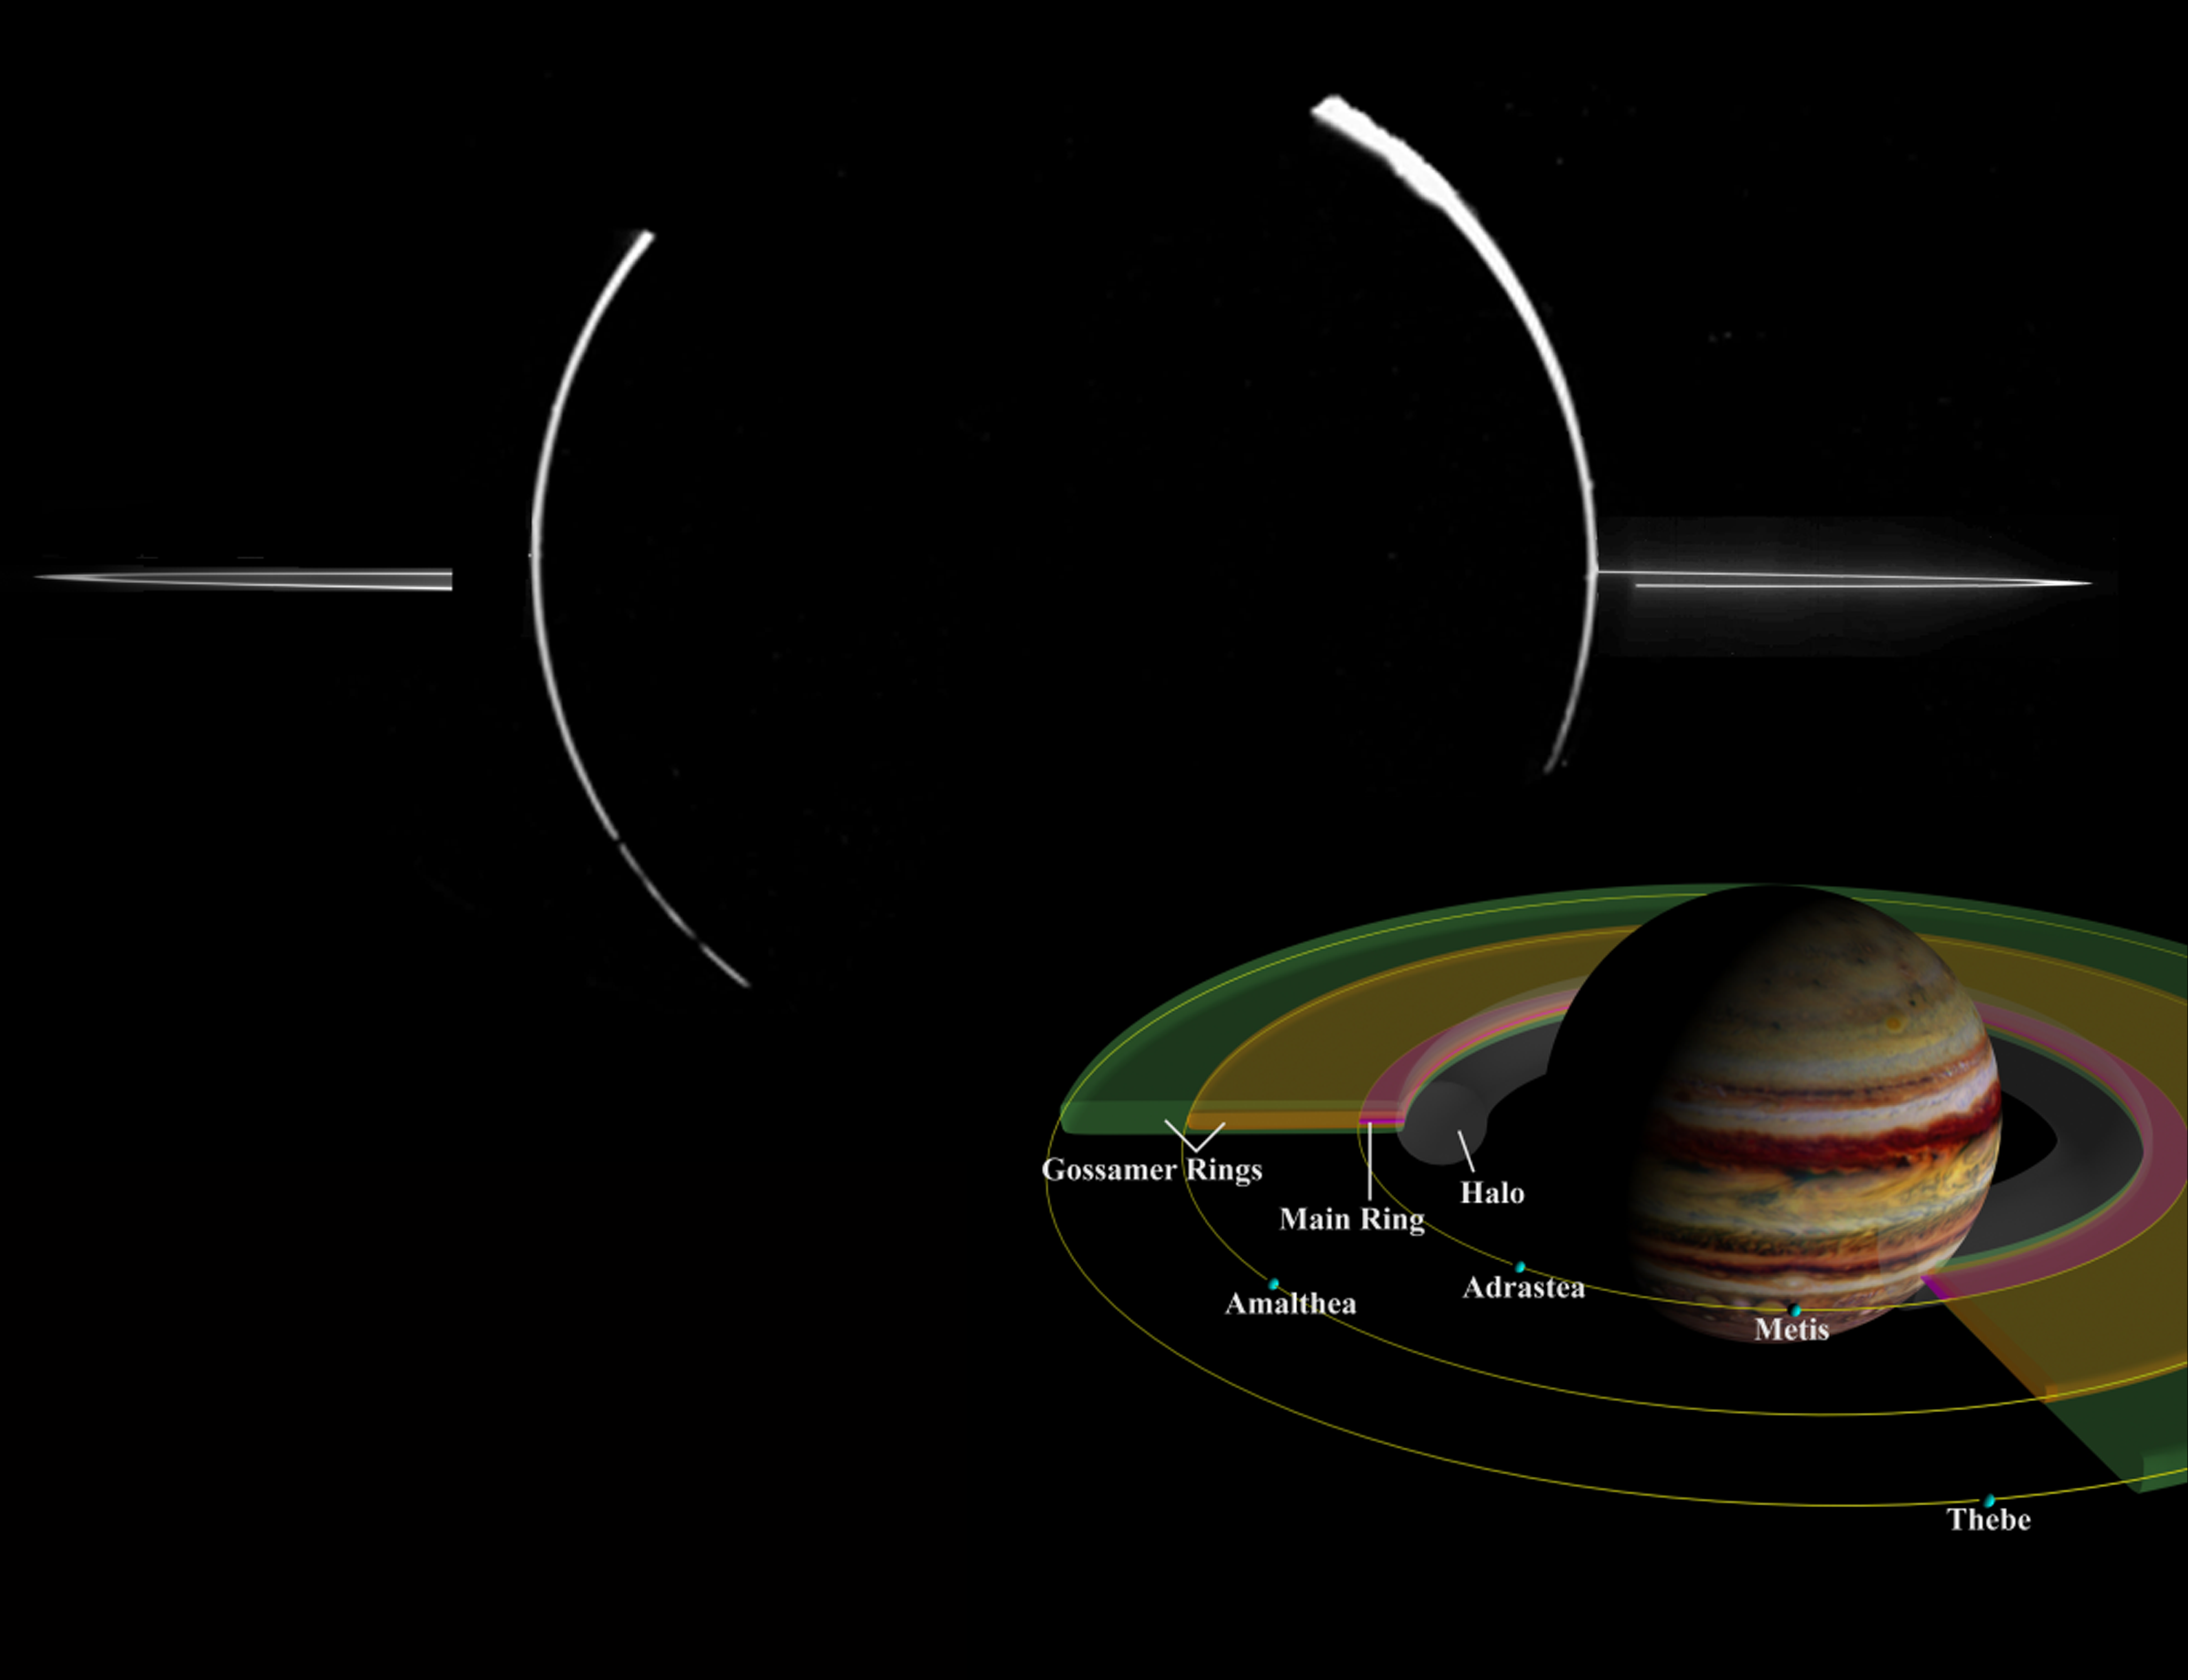

Jovian Ring System Mosaic

NASA’s Galileo spacecraft acquired this mosaic of Jupiter’s ring system (top) when the spacecraft was in Jupiter’s shadow looking back toward the Sun. Jupiter’s ring system (inset diagram) is composed of three parts: an outermost gossamer ring, a flat main ring, and an innermost donut-shaped halo. These rings are made up of dust-sized particles that are blasted off of the nearby inner satellites by small impacts. This image was taken on November 9, 1996 at a distance of 2.3 million kilometers (1.4 million miles).

Credit: NASA/JPL/University of Arizona